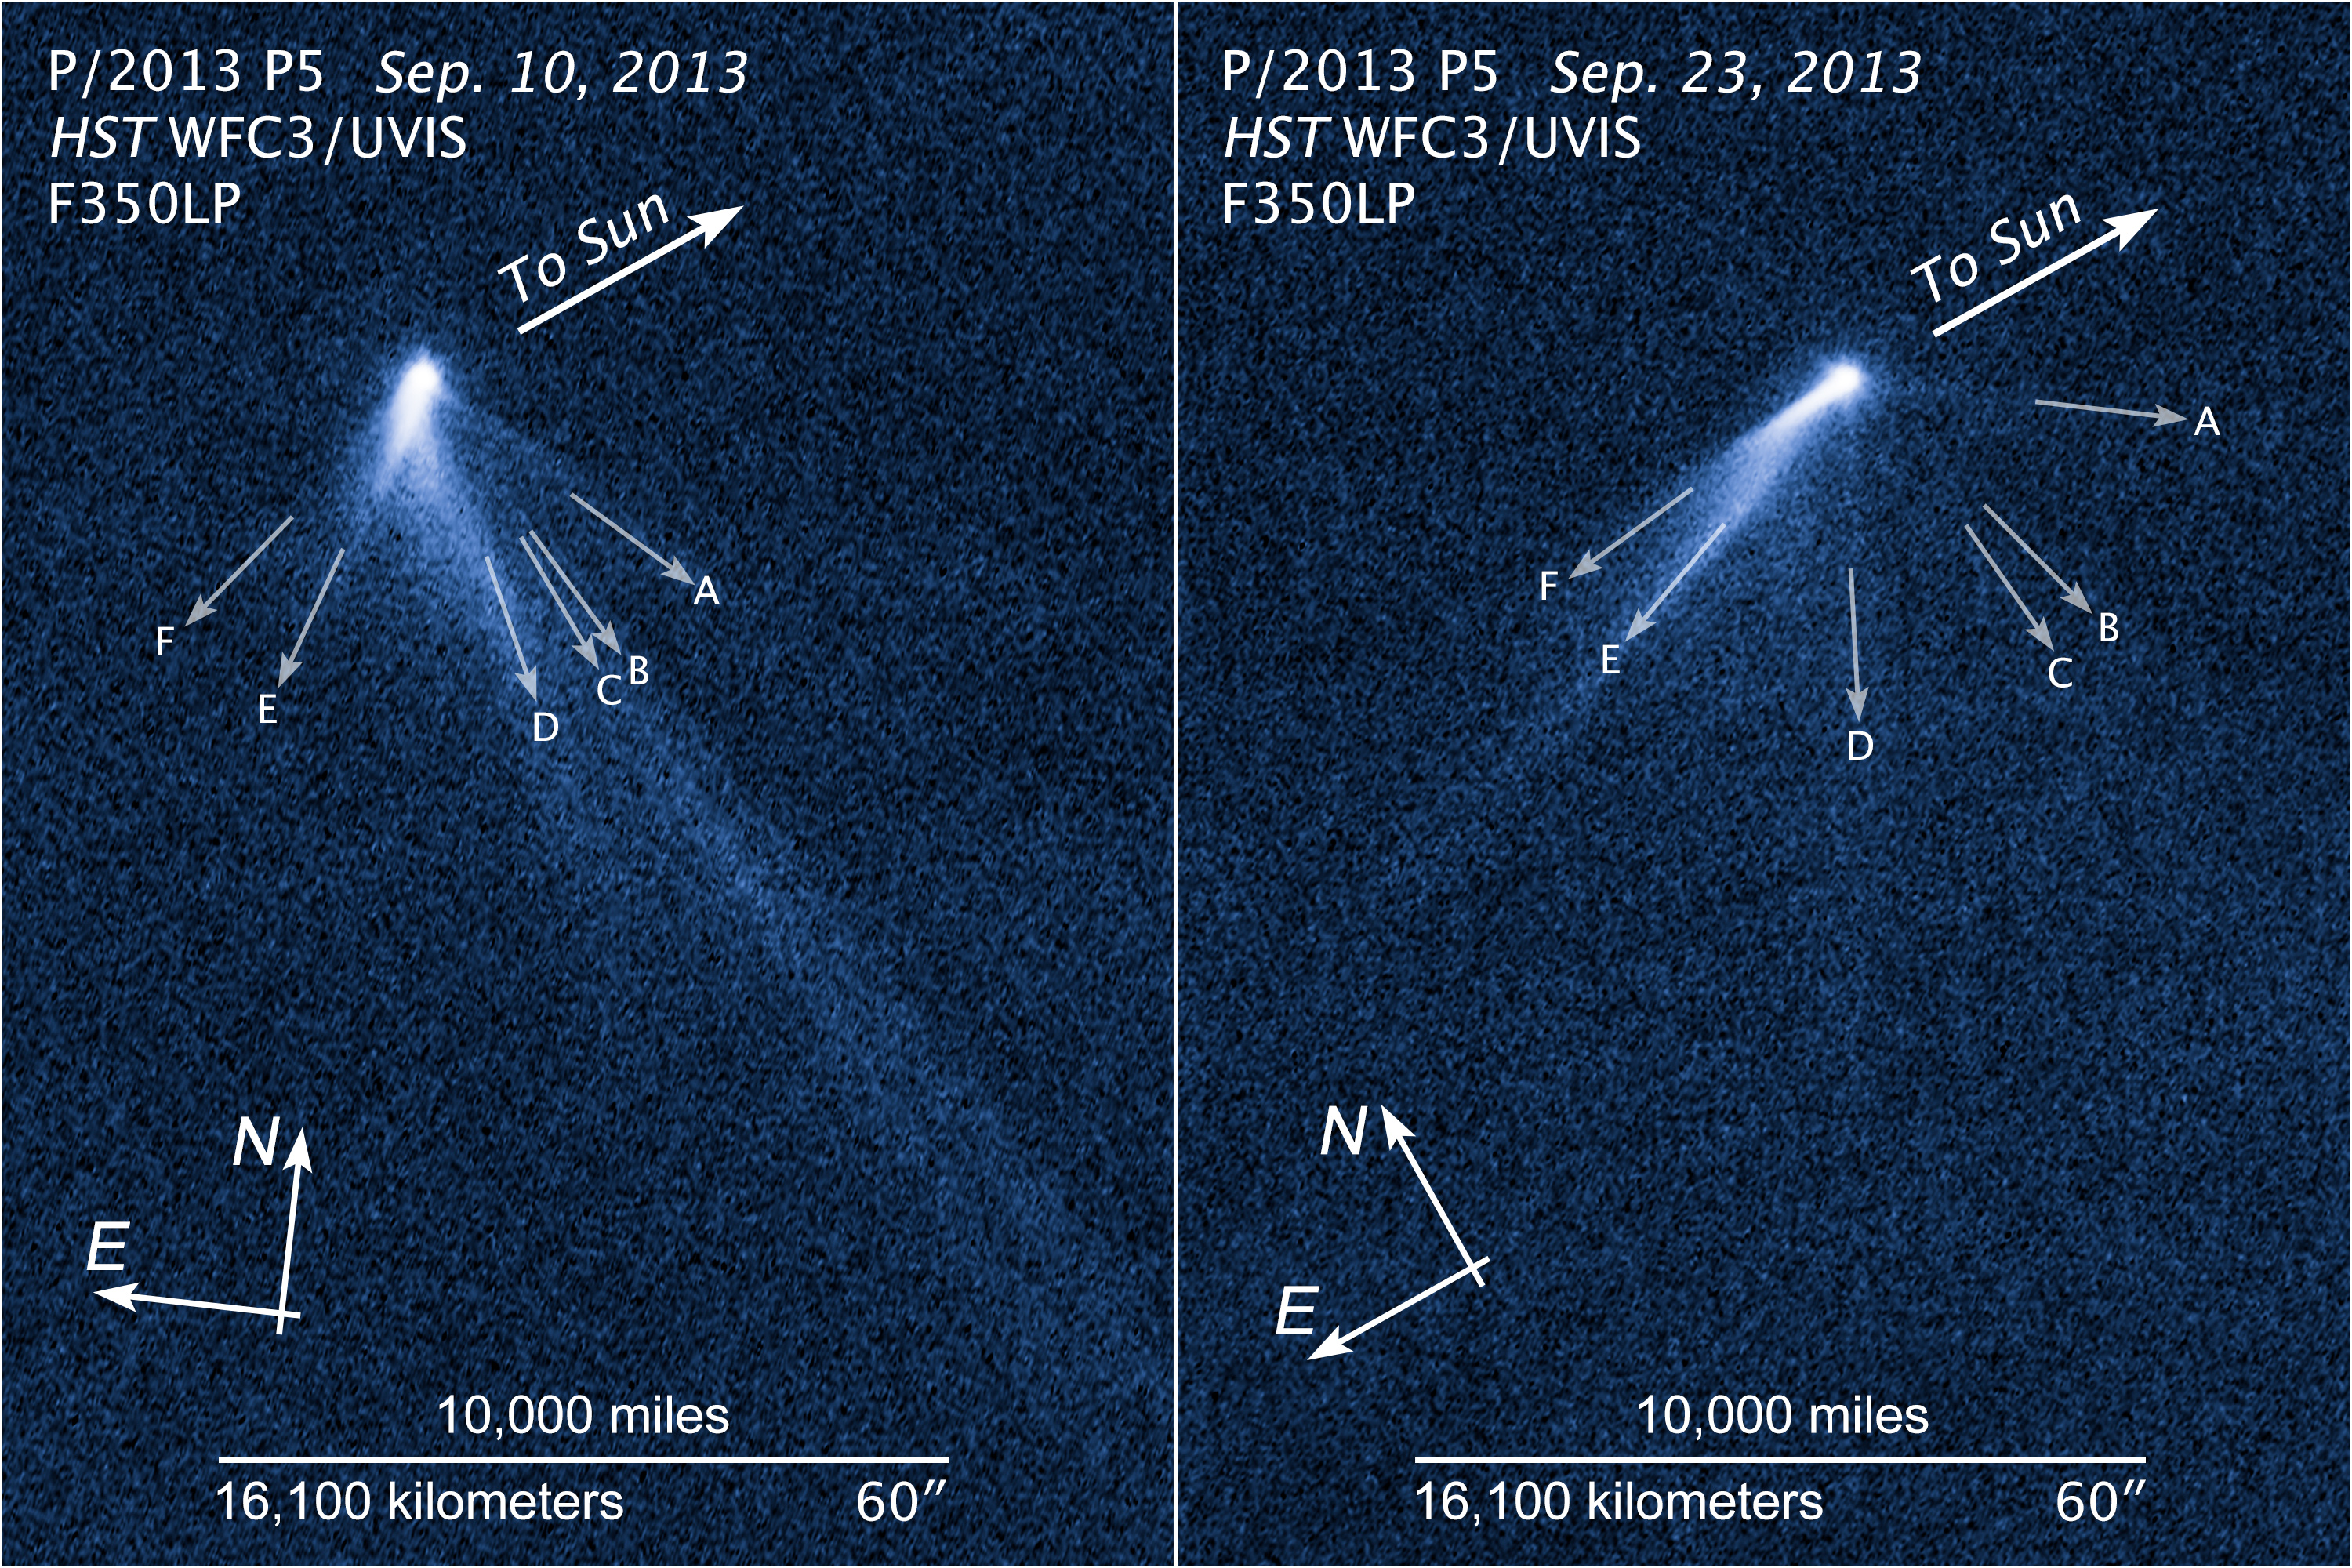

Compass and Scale Images for P/2013 P5

The Hubble Space Telescope photographed six finger-like dust tails in September 2013 of active asteroid P/2013 P5. One interpretation for the structure is that the asteroid's rotation rate has been increased to the point where dust is falling off the surface along the equator and escaping into space. The pressure of sunlight then sweeps the dust into long tails.

Credit: NASA, ESA, and Z. Levay (STScI/AURA)